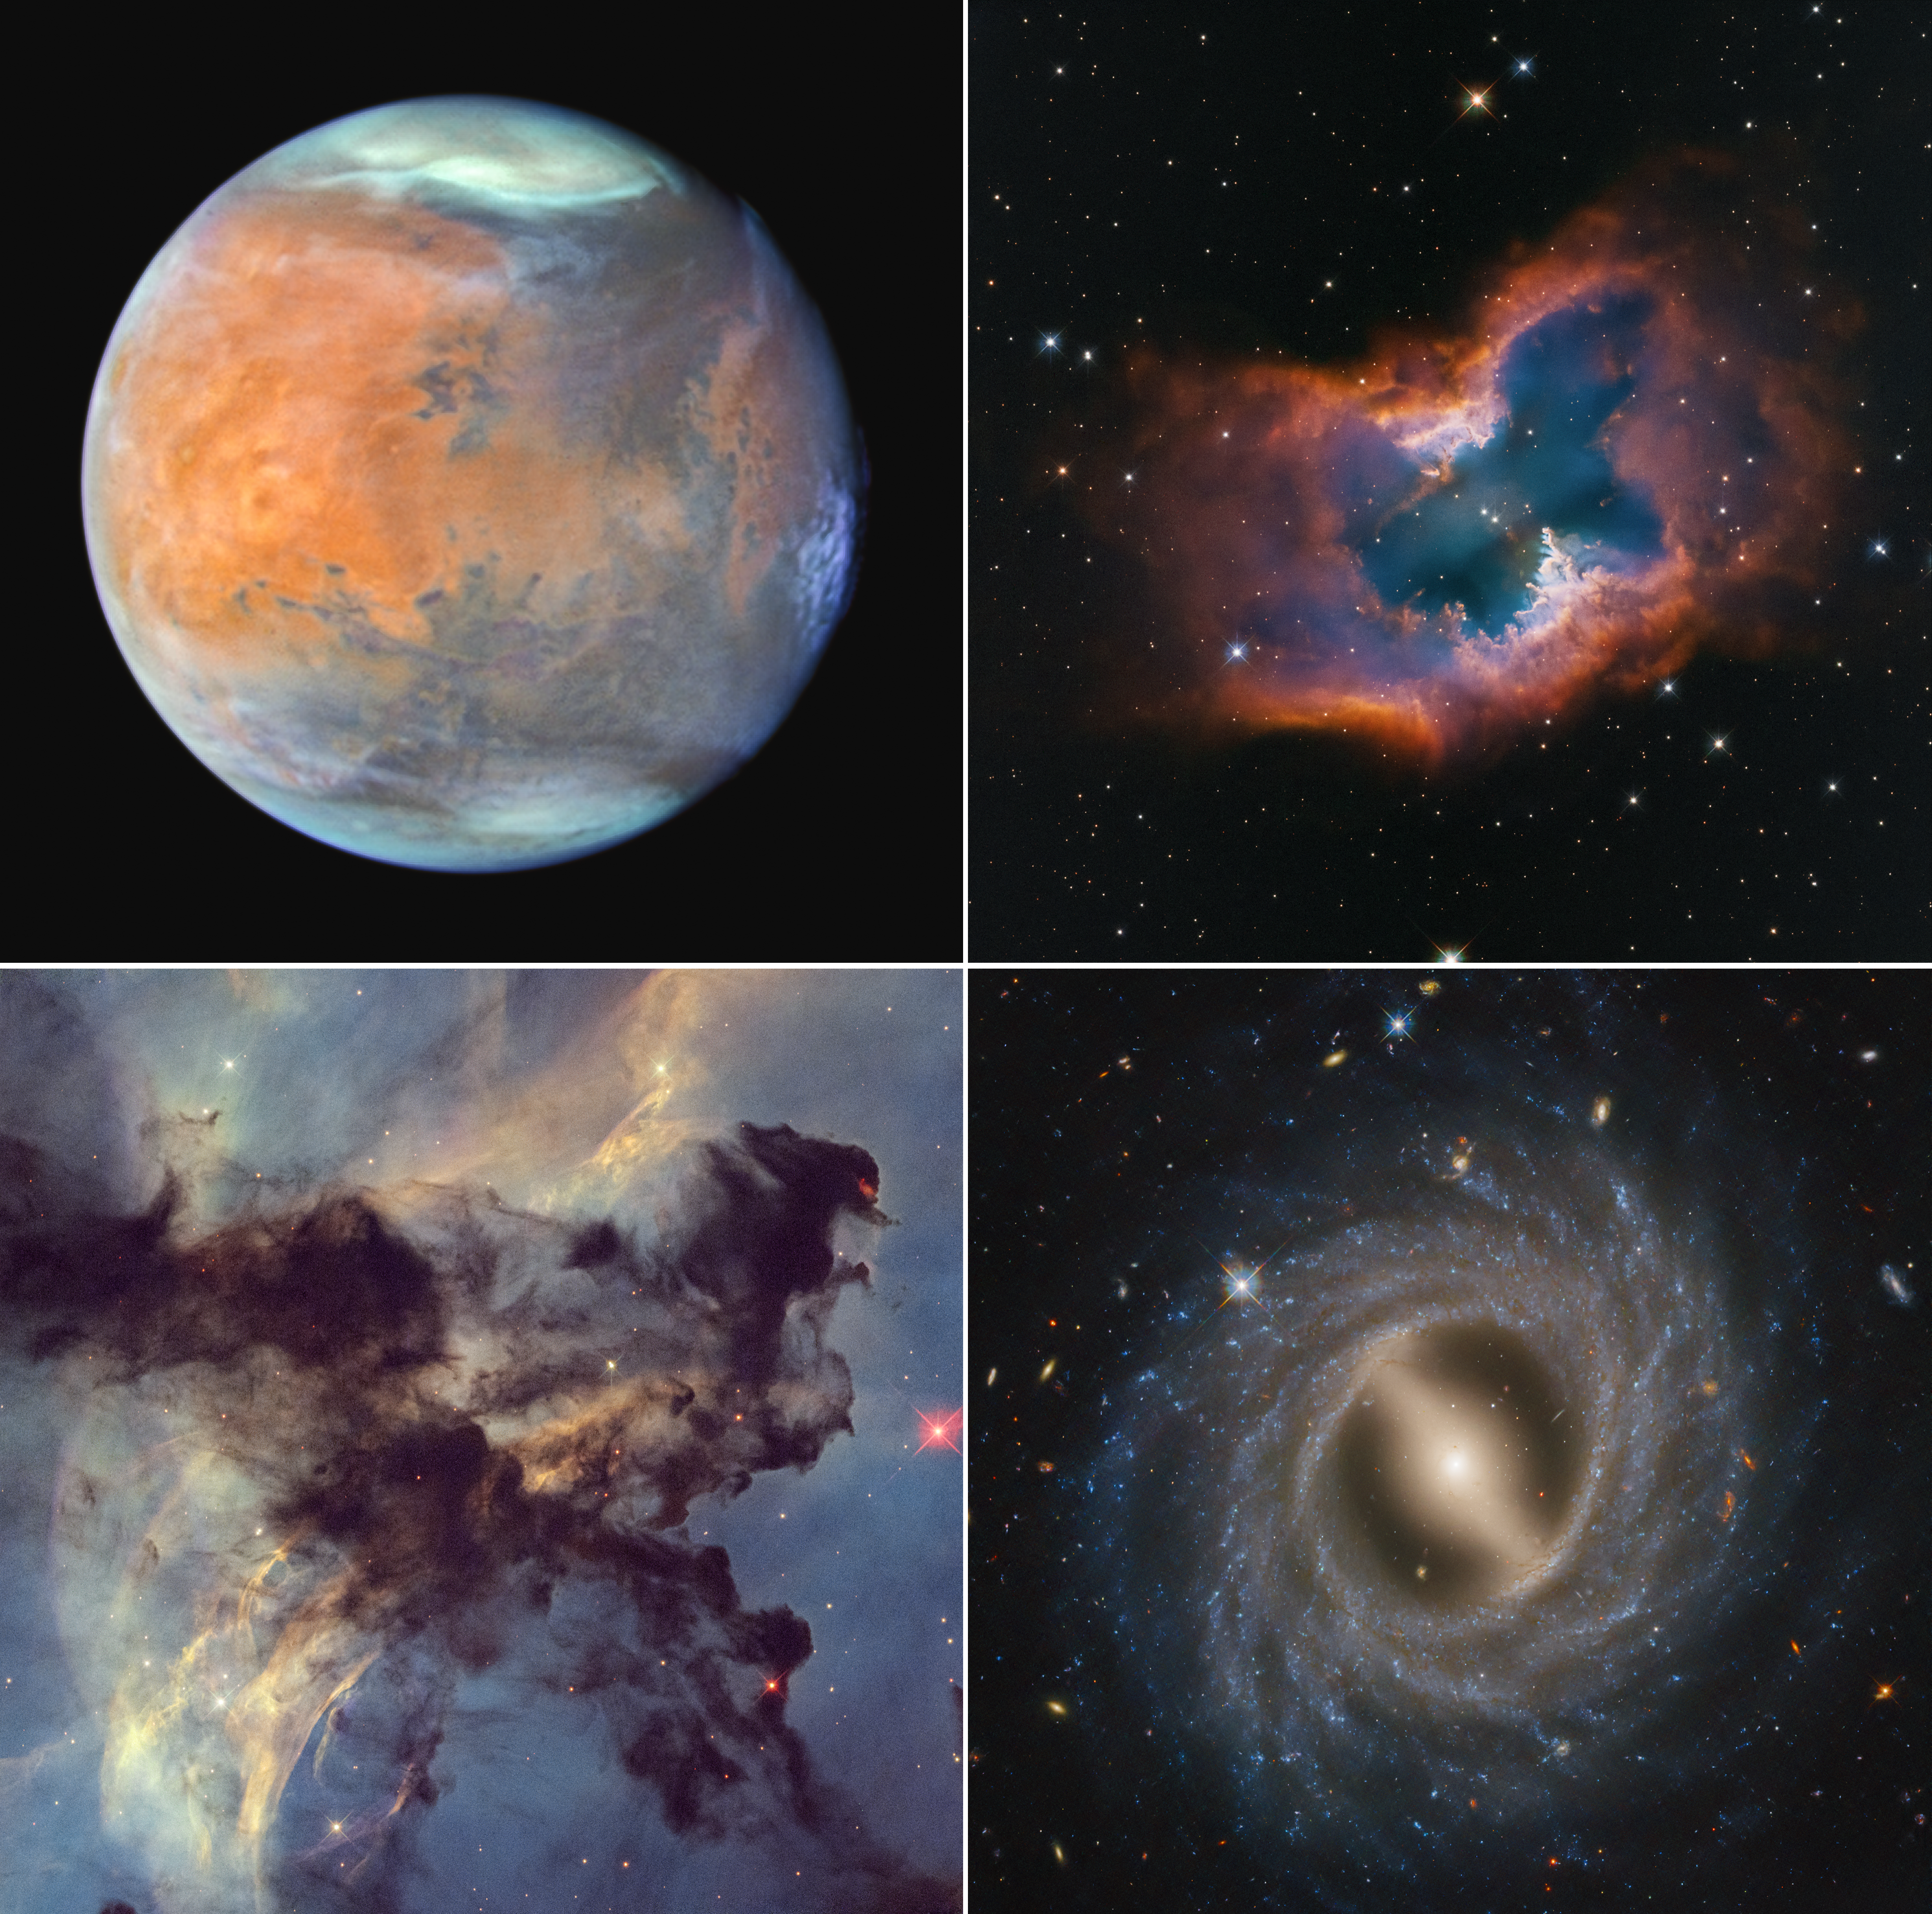

Mosaic of Hubble 35th Anniversary Targets

In celebration of the 35th anniversary of the Hubble Space Telescope’s launch into orbit, astronomers aimed the legendary telescope at a selection of photogenic space targets, stretching from inside our solar system to the nebulae found in interstellar space, to far-flung galaxies.

Upper left: The planet Mars as seen in late December 2024 when it was approximately 61 million miles from Earth. Thin water-ice clouds, revealed by Hubble’s unique ultraviolet capability, give the Red Planet a frosty appearance.

Upper right: Planetary nebula NGC 2899. This moth-like nebula is sculpted by the outflow of radiation and stellar winds from a nearly 40,000-degree-Fahrenheit dying star – a white dwarf - at the center.

Lower left: The Rosette Nebula. This is a small portion of the huge star-forming region. Dark clouds of hydrogen gas laced with dust are silhouetted across the image.

Lower right: The galaxy NGC 5335, which is a flocculent spiral galaxy with patchy streamers of star formation across its disk. A notable bar structure slices across the center of the galaxy.

Credit: Image: NASA, ESA, STScI; Image Processing: Joseph DePasquale (STScI), Alyssa Pagan (STScI)